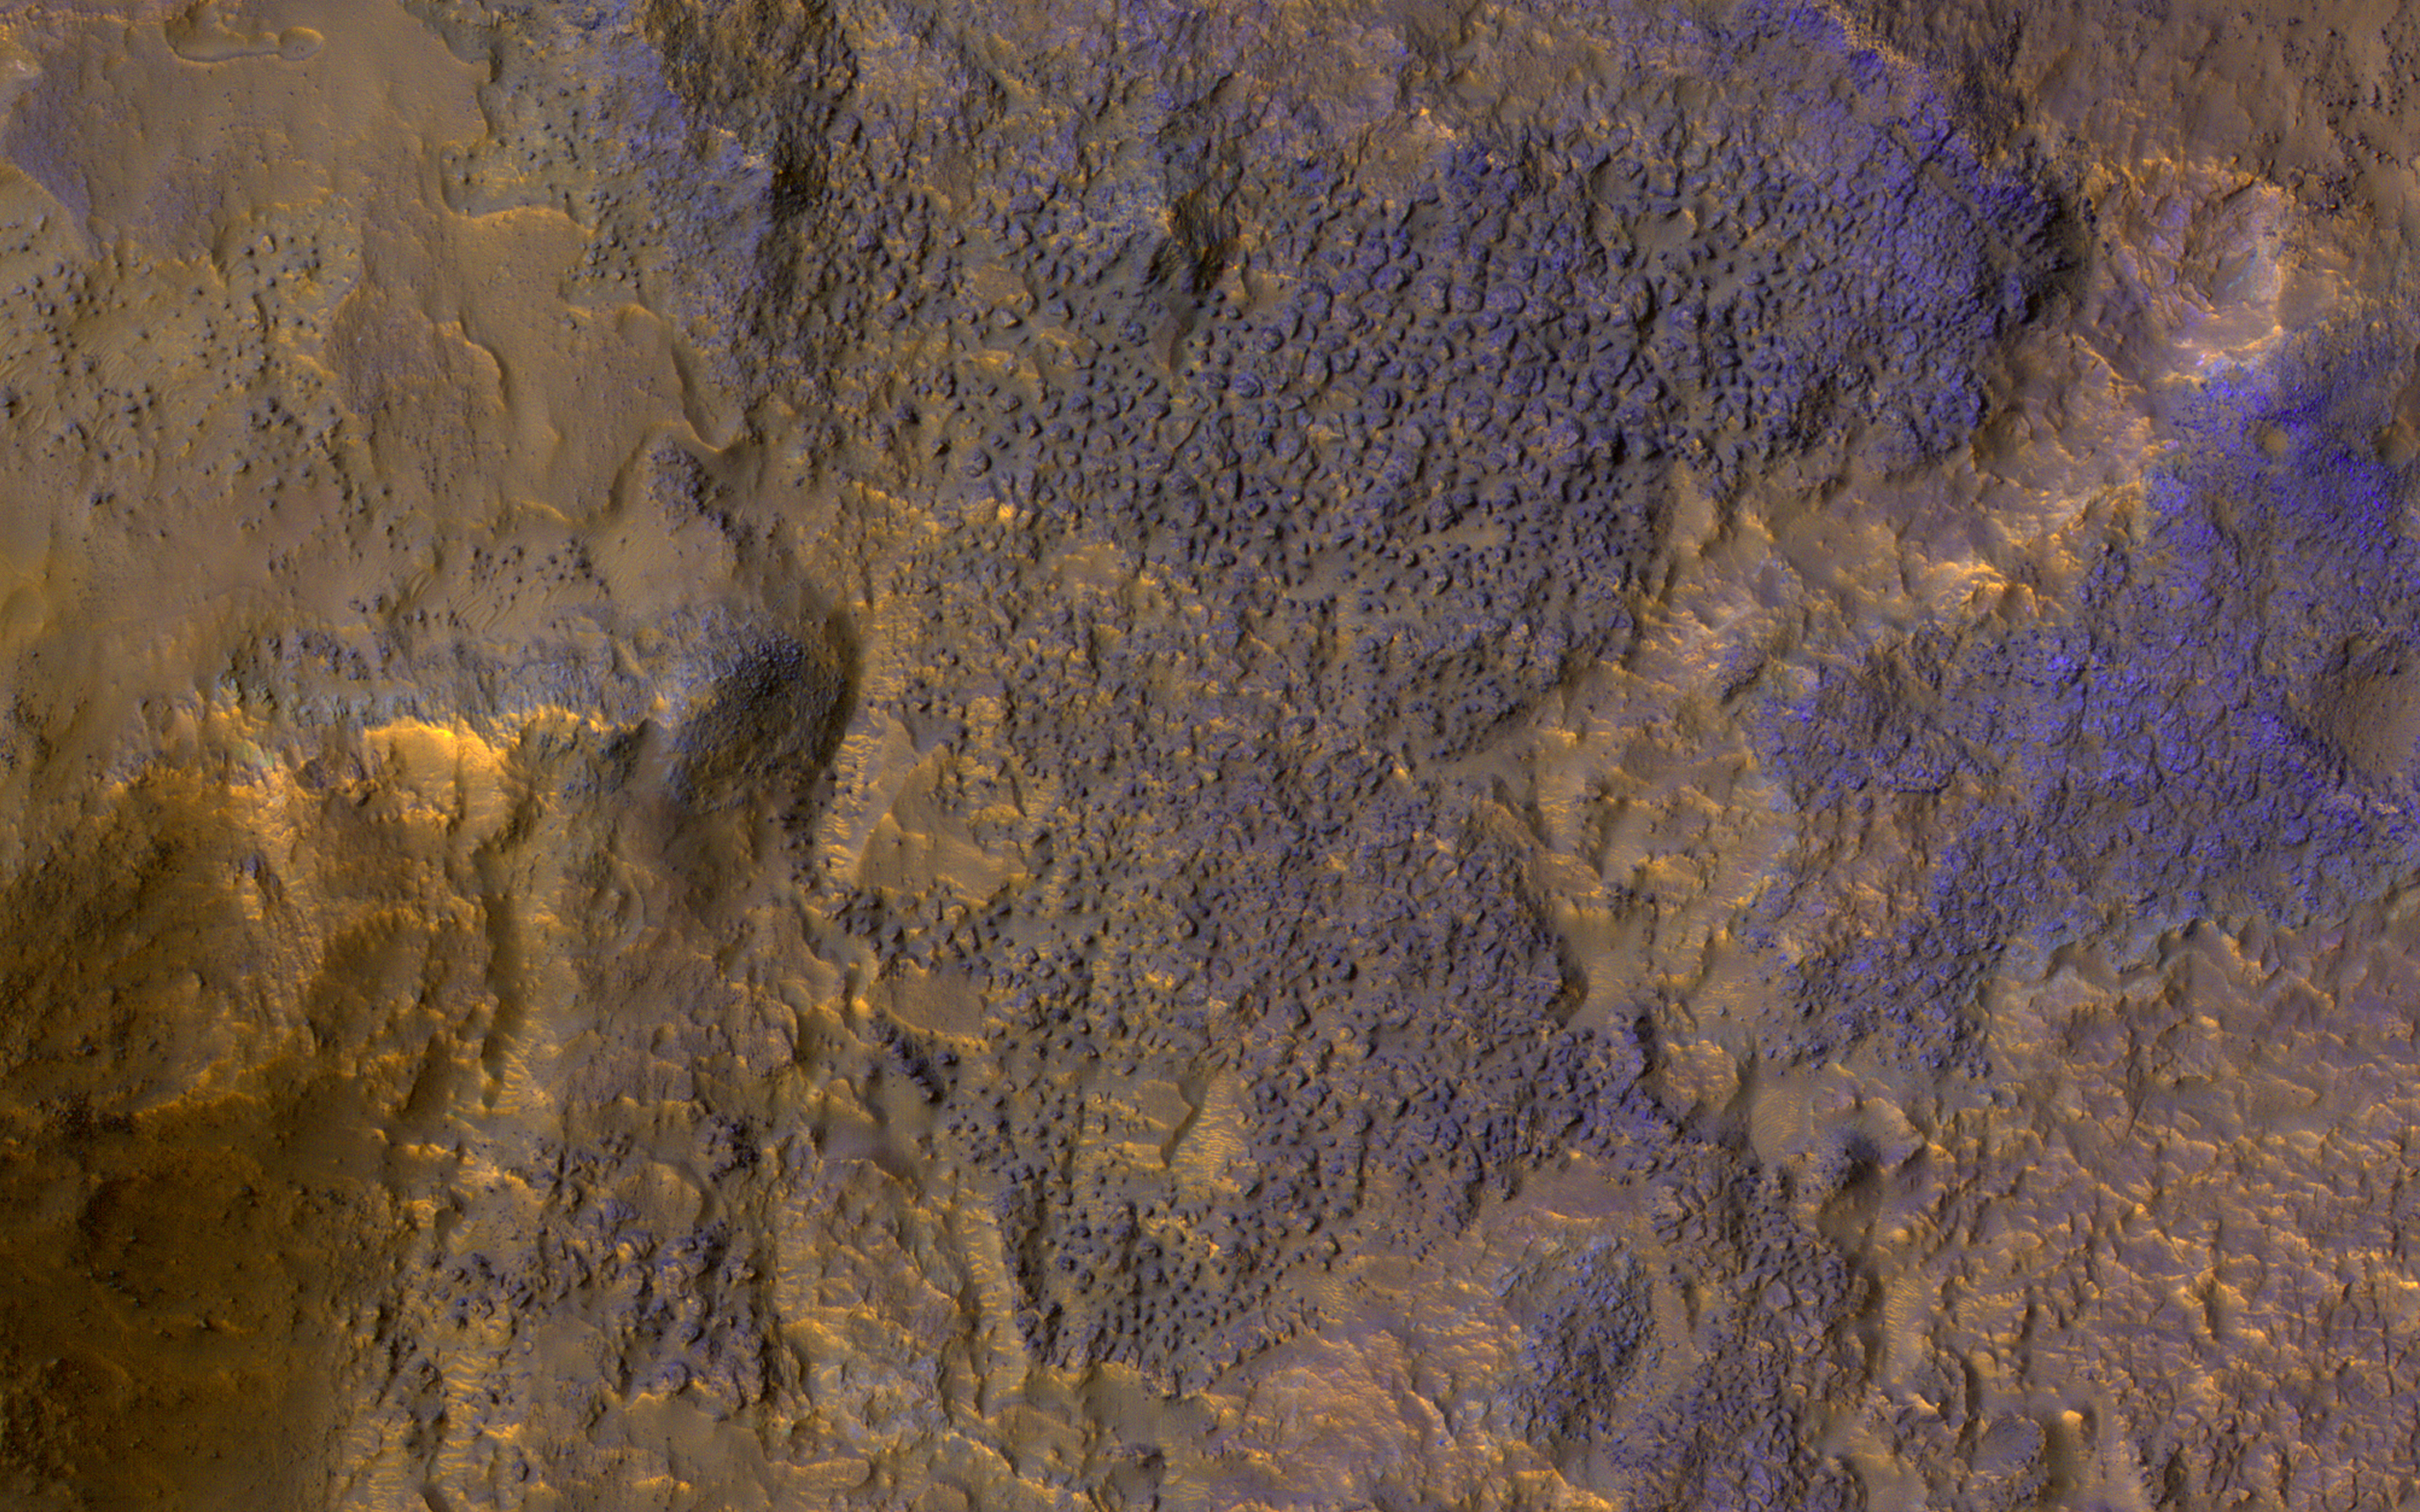

Chaos Terrain

The map is projected here at a scale of 50 centimeters (19.7 inches) per pixel.
[The original image scale is 54.5 centimeters (21.5 inches) per pixel (with 2 x 2 binning); objects on the order of 164 centimeters (64.6 inches) across are resolved.] North is up.
This image from NASA’s Mars Reconnaissance Orbiter (MRO) shows chaos terrain on Mars’ equator.

The University of Arizona, Tucson, operates HiRISE, which was built by Ball Aerospace & Technologies Corp., Boulder, Colorado. NASA’s Jet Propulsion Laboratory, a division of Caltech in Pasadena, California, manages the Mars Reconnaissance Orbiter Project for NASA’s Science Mission Directorate, Washington.

Credit: NASA/JPL-Caltech/Univ. of Arizona